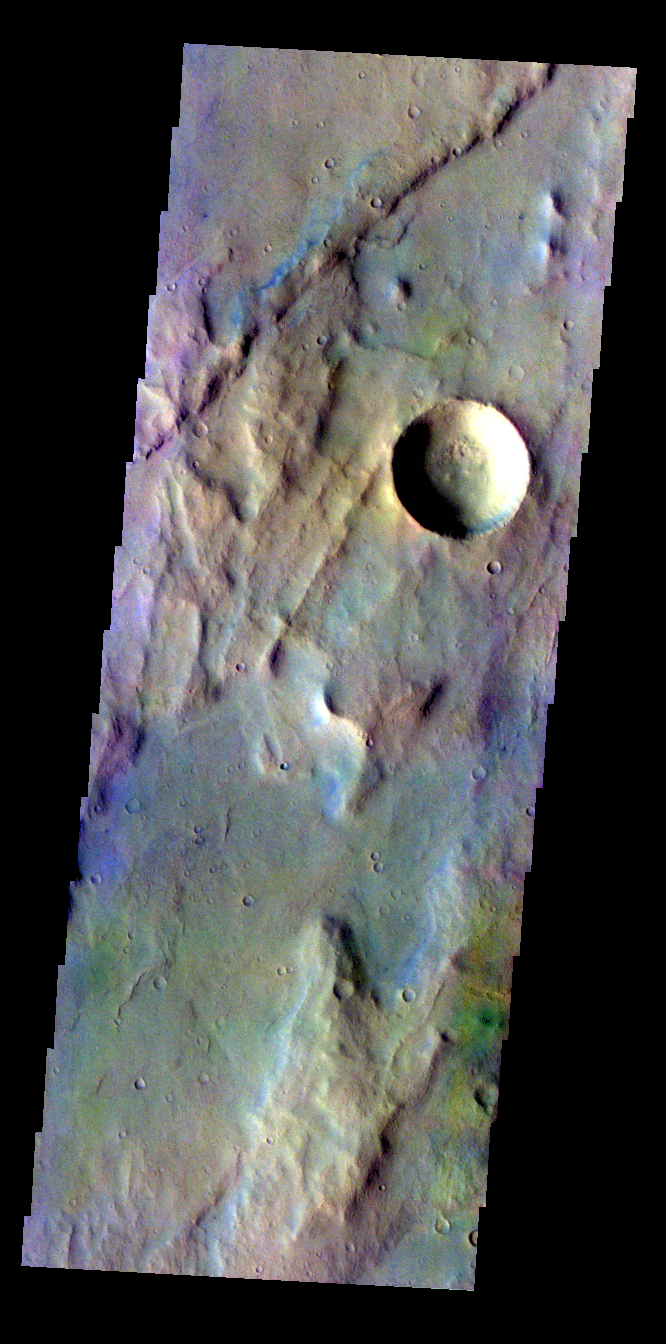

Solis Planum – False Color

The THEMIS VIS camera contains 5 filters. The data from different filters can be combined in multiple ways to create a false color image. These false color images may reveal subtle variations of the surface not easily identified in a single band image. Today’s false color image shows part of Solis Planum.

Credit: NASA/JPL-Caltech/ASU